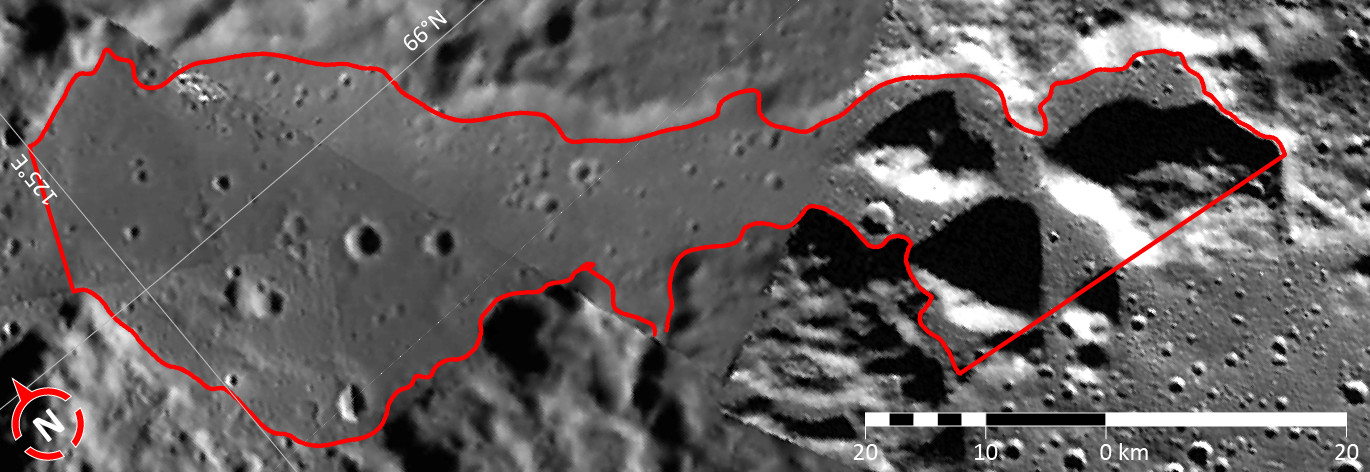

In Focus: Cahokia Vallis

This image shows the second of five broad channels on Mercury for which names were recently approved (see Cahokia Vallis). The valleys are named according to the theme of “abandoned cities (and towns and settlements) of antiquity” that was developed especially for these landforms.

The vallis shown in this figure is named for Cahokia Mounds, a Native American city that was the largest urban settlement in Mississippian culture (approx. 800-1500 CE). Cahokia contained hundreds of earthen mounds that supported the city’s buildings. At its peak, the city may have been home to between 6,000 and 40,000 inhabitants. This image is a portion of the MDIS global mosaic basemap that was acquired during MESSENGER’s first year in orbit.

Date Created: March 26, 2013
Instrument: Wide Angle Camera (WAC) of the Mercury Dual Imaging System (MDIS)
Feature Latitude Range: 64.9° N to 66.7° N
Feature Longitude Range: 124.4° E to 128.5° E
Feature Diameter: 77 km
Projection: Azimuthal equidistant

The MESSENGER spacecraft is the first ever to orbit the planet Mercury, and the spacecraft’s seven scientific instruments and radio science investigation are unraveling the history and evolution of the Solar System’s innermost planet. MESSENGER acquired over 150,000 images and extensive other data sets. MESSENGER is capable of continuing orbital operations until early 2015.

For information regarding the use of images, see the MESSENGER image use policy.

Credit: NASA/Johns Hopkins University Applied Physics Laboratory/Carnegie Institution of Washington